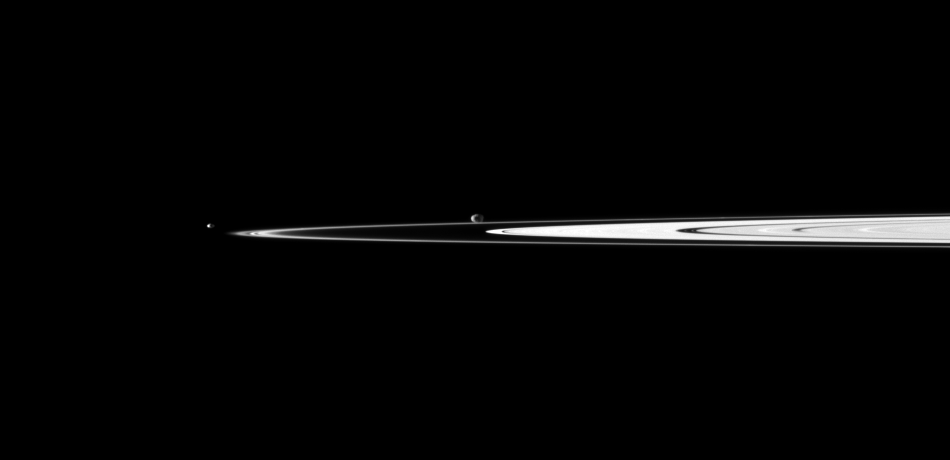

By Bright Rings

A pair of Saturn’s small moons orbit near the planet’s rings, which appear well illuminated in this Cassini spacecraft view.

Janus (179 kilometers, or 111 miles across) is near the center of the image and is farther than the rings from Cassini. Pandora (81 kilometers, or 50 miles across) is on the left. This view looks toward the northern, sunlit side of the rings from just above the ringplane.

The image was taken in visible light with the Cassini spacecraft narrow-angle camera on April 17, 2010. The view was acquired at a distance of approximately 2.7 million kilometers (1.7 million miles) from Janus and Pandora. Image scale is 16 kilometers (10 miles) per pixel.

The Cassini-Huygens mission is a cooperative project of NASA, the European Space Agency and the Italian Space Agency. The Jet Propulsion Laboratory, a division of the California Institute of Technology in Pasadena, manages the mission for NASA’s Science Mission Directorate, Washington, D.C. The Cassini orbiter and its two onboard cameras were designed, developed and assembled at JPL. The imaging operations center is based at the Space Science Institute in Boulder, Colo.

Credit: NASA/JPL/Space Science Institute